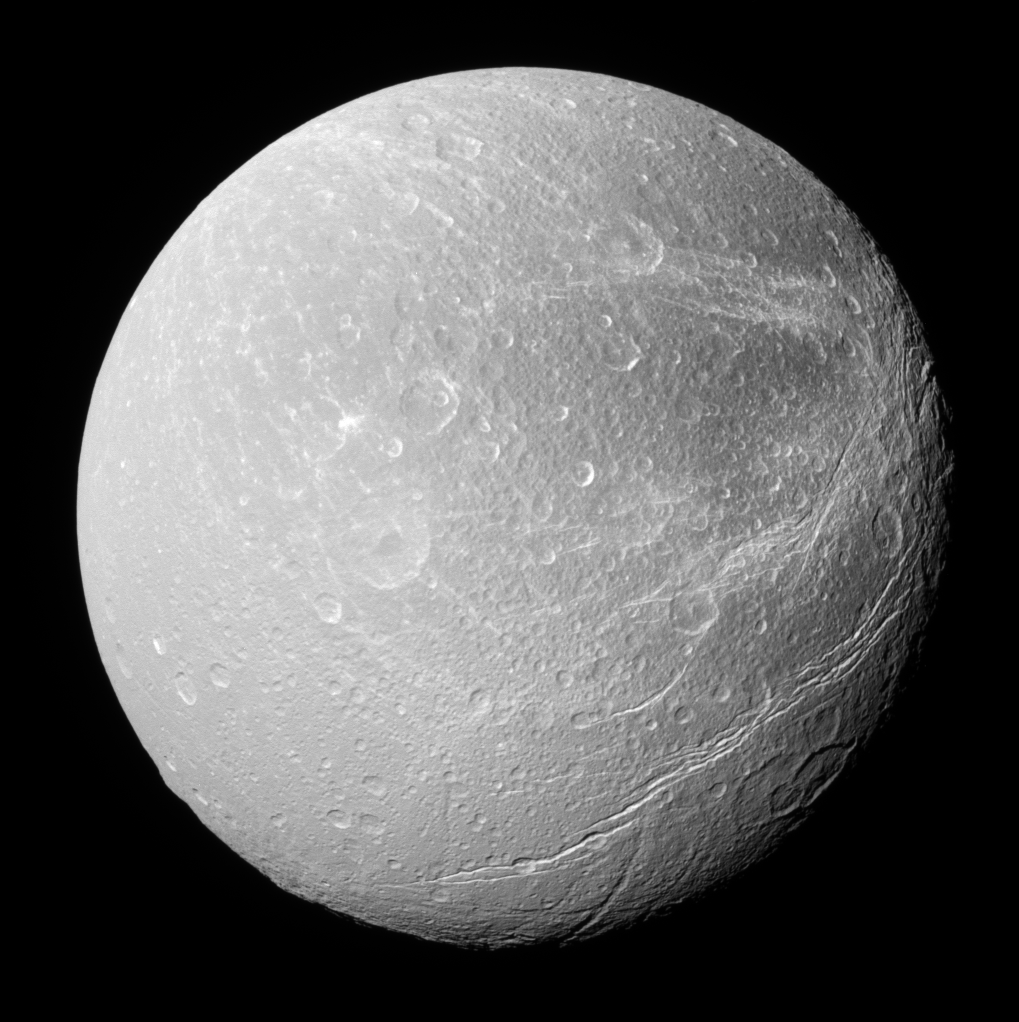

A Stressed Surface

This southerly view of Dione shows enormous canyons extending from mid-latitudes on the trailing hemisphere, at right, to the moon’s south polar region.

This view looks toward the Saturn-facing side of Dione (1,126 kilometers, or 700 miles across) and is centered on 22 degrees south latitude, 359 degrees west longitude. North on Dione is up; the moon’s south pole is seen at bottom.

The image was taken in visible light with the Cassini spacecraft narrow-angle camera on Feb. 8, 2008. The view was obtained at a distance of approximately 211,000 kilometers (131,000 miles) from Dione and at a Sun-Dione-spacecraft, or phase, angle of 20 degrees. Image scale is 1 kilometer (0.6 mile) per pixel.

The Cassini-Huygens mission is a cooperative project of NASA, the European Space Agency and the Italian Space Agency. The Jet Propulsion Laboratory, a division of the California Institute of Technology in Pasadena, manages the mission for NASA’s Science Mission Directorate, Washington, D.C. The Cassini orbiter and its two onboard cameras were designed, developed and assembled at JPL. The imaging operations center is based at the Space Science Institute in Boulder, Colo.

Credit: NASA/JPL/Space Science Institute